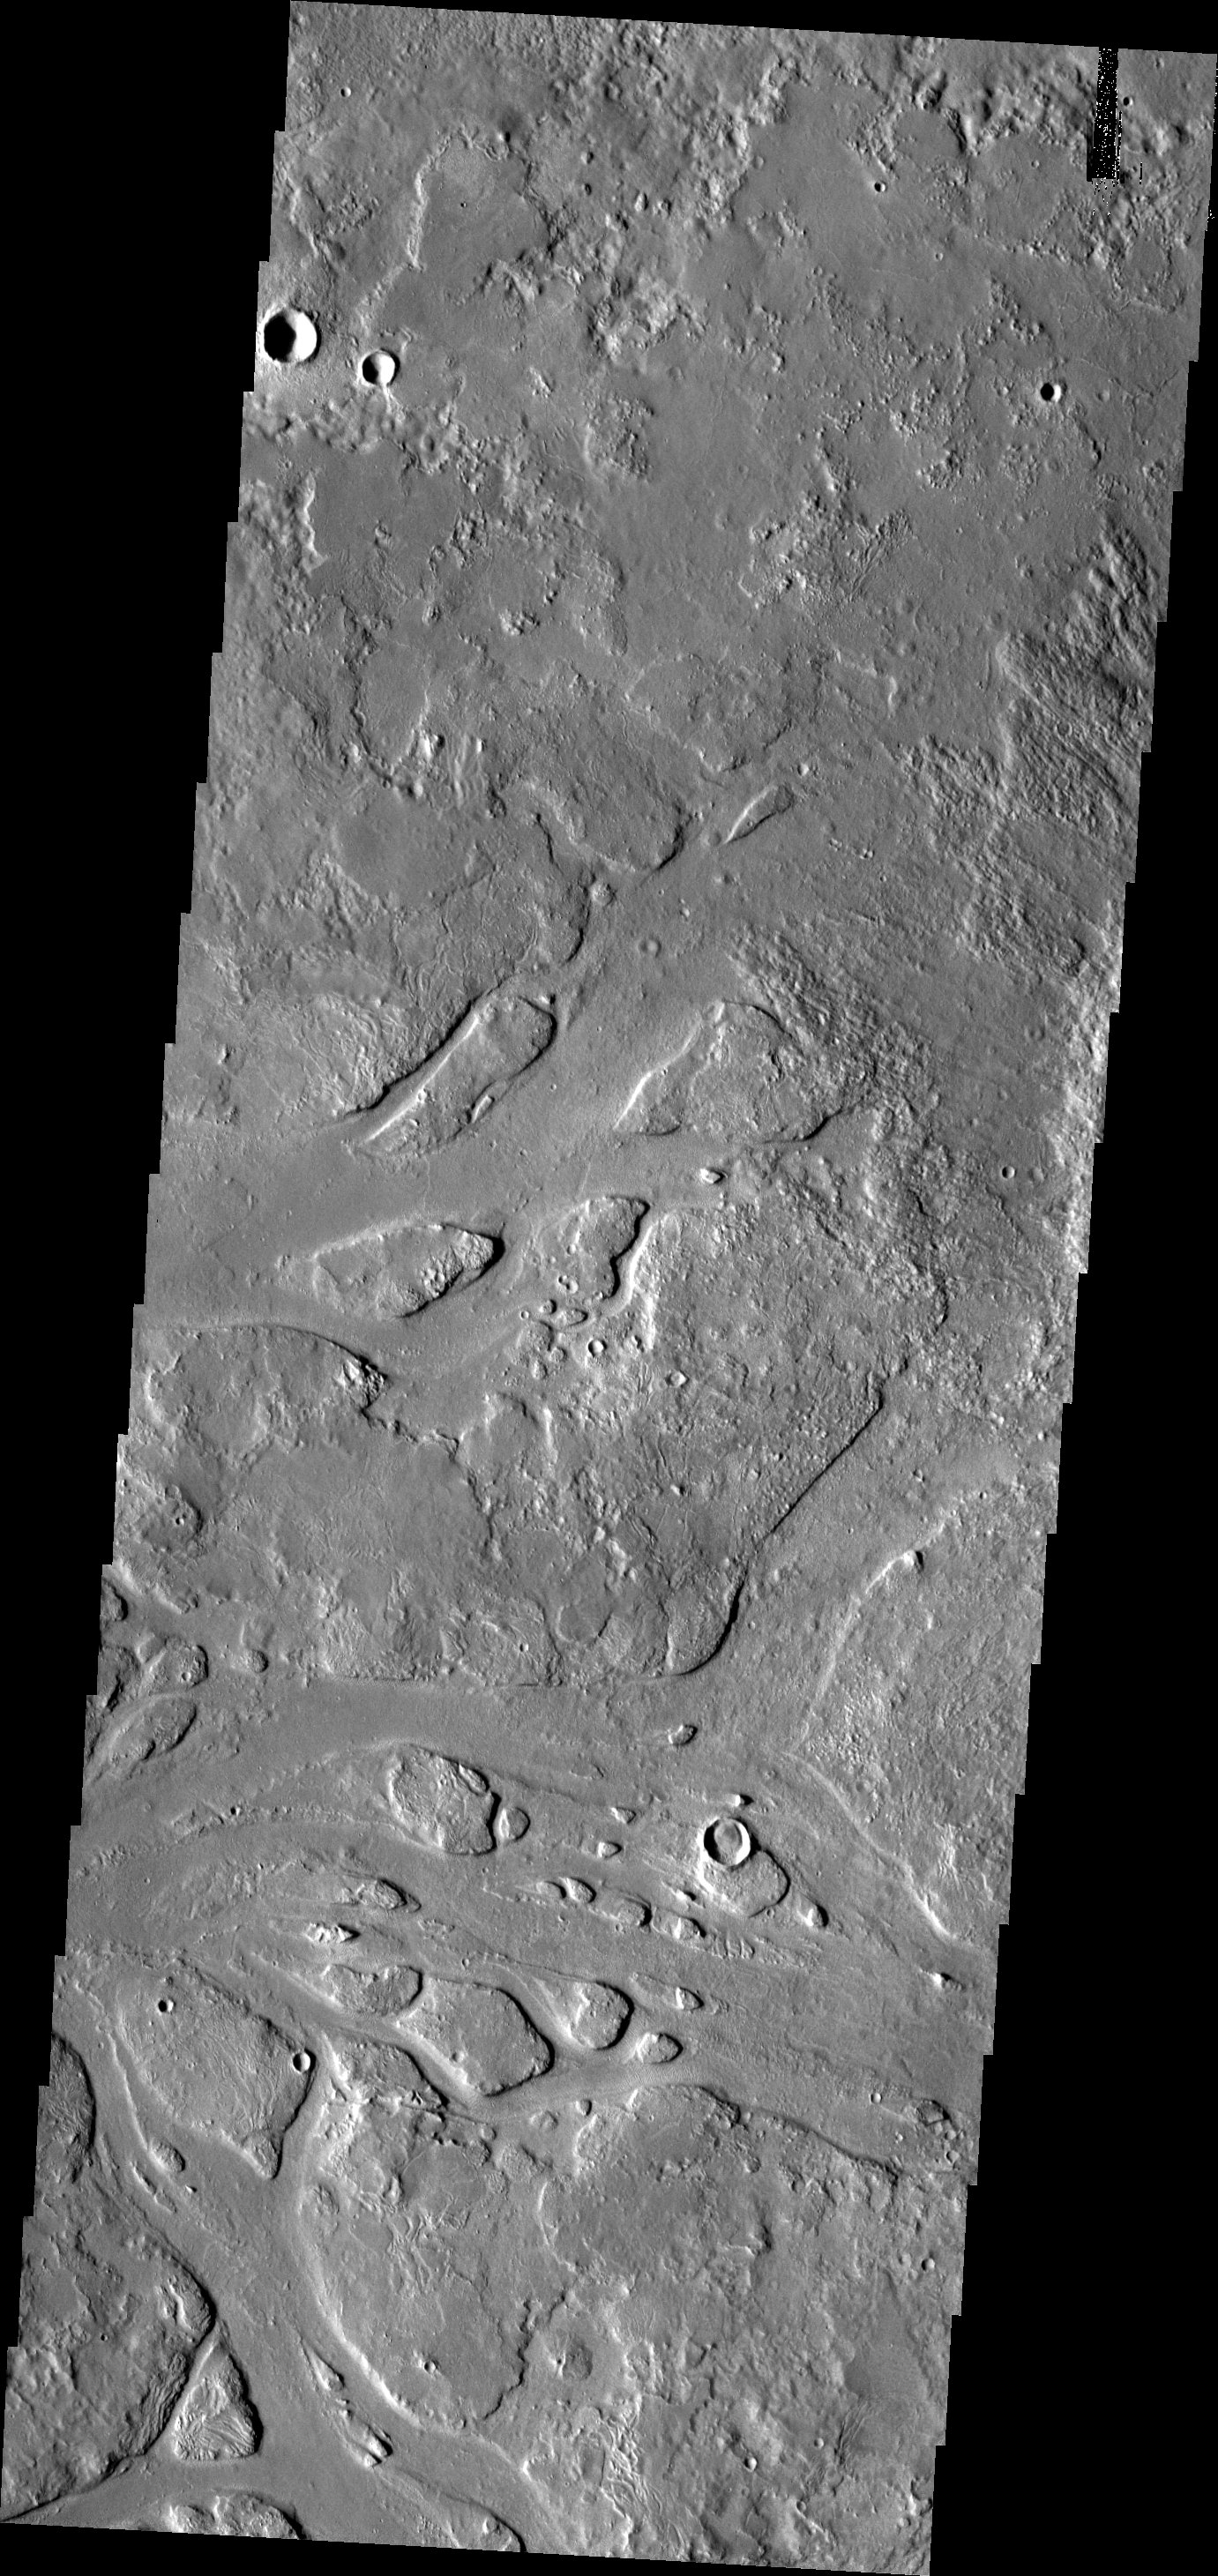

Channels

The channels in this image are part of the complex Granicus Valles system. Granicus Valles was likely carved by lava flows that originated in the Elysium Volcanic region to the southeast of this image.

Image information: VIS instrument. Latitude 34.0N, Longitude 129.0E. 19 meter/pixel resolution.

Please see the THEMIS Data Citation Note for details on crediting THEMIS images.

Note: this THEMIS visual image has not been radiometrically nor geometrically calibrated for this preliminary release. An empirical correction has been performed to remove instrumental effects. A linear shift has been applied in the cross-track and down-track direction to approximate spacecraft and planetary motion. Fully calibrated and geometrically projected images will be released through the Planetary Data System in accordance with Project policies at a later time.

NASA’s Jet Propulsion Laboratory manages the 2001 Mars Odyssey mission for NASA’s Office of Space Science, Washington, D.C. The Thermal Emission Imaging System (THEMIS) was developed by Arizona State University, Tempe, in collaboration with Raytheon Santa Barbara Remote Sensing. The THEMIS investigation is led by Dr. Philip Christensen at Arizona State University. Lockheed Martin Astronautics, Denver, is the prime contractor for the Odyssey project, and developed and built the orbiter. Mission operations are conducted jointly from Lockheed Martin and from JPL, a division of the California Institute of Technology in Pasadena.

Credit: NASA/JPL/ASU